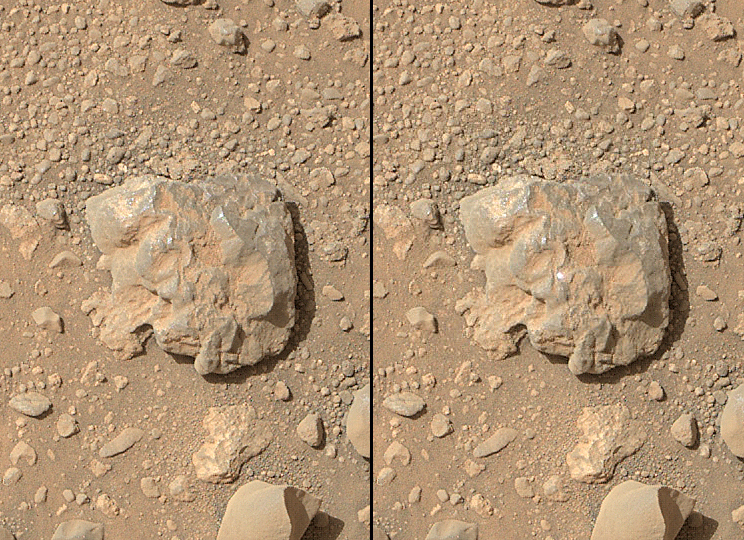

First Imaging of Laser-Induced Spark on Mars

NASA’s Curiosity Mars rover used the Mars Hand Lens Imager (MAHLI) camera on its arm to catch the first images of sparks produced by the rover’s laser being shot at a rock on Mars. The left image is from before the laser zapped this rock, called “Nova.” The bright spot at the center of the right image is the spark. The rock is about the size of a baseball.

The laser is fired by Curiosity’s Chemistry and Camera (ChemCam) instrument. ChemCam also includes spectrometers to examine intensities of light at different wavelengths in sparks that the laser shots induce at the target. The spectrometer data inform researchers about which chemical elements are in the target.

In the first two years since Curiosity landed in Mars’ Gale Crater in August 2012, ChemCam has used its laser on more than 600 rock or soil targets, firing more than 150,000 laser shots. The examination of the target rock Nova was the first during which MAHLI took images of the sparks generated by the laser shots. ChemCam fired 100 laser shots at Nova during the 687th Martian day, or sol, of Curiosity’s work on Mars (July 12, 2014). MAHLI, snapping exposures at nearly five times per second during this series of laser shots, captured several of the resulting sparks, including the one in the image on the right. A video made from the series of MAHLI images is online at http://www.jpl.nasa.gov/video/?id=1317.

ChemCam found Nova to be rich in silicon, aluminum and sodium. An image of the target from ChemCam’s Remote Micro-Imager is PIA18388, along with a sampling of spectrometer data from the examination.

Malin Space Sciences Systems, San Diego, developed, built and operates MAHLI. NASA’s Jet Propulsion Laboratory, a division of the California Institute of Technology in Pasadena, developed and built Curiosity and manages the Mars Science Laboratory Project, which is using the rover to assess ancient habitable environments and environmental changes on Mars.

NASA’s Jet Propulsion Laboratory, a division of the California Institute of Technology, Pasadena, manages the Mars Science Laboratory Project and Mars Reconnaissance Orbiter Project for NASA’s Science Mission Directorate, Washington.

Credit: NASA/JPL-Caltech/MSSS